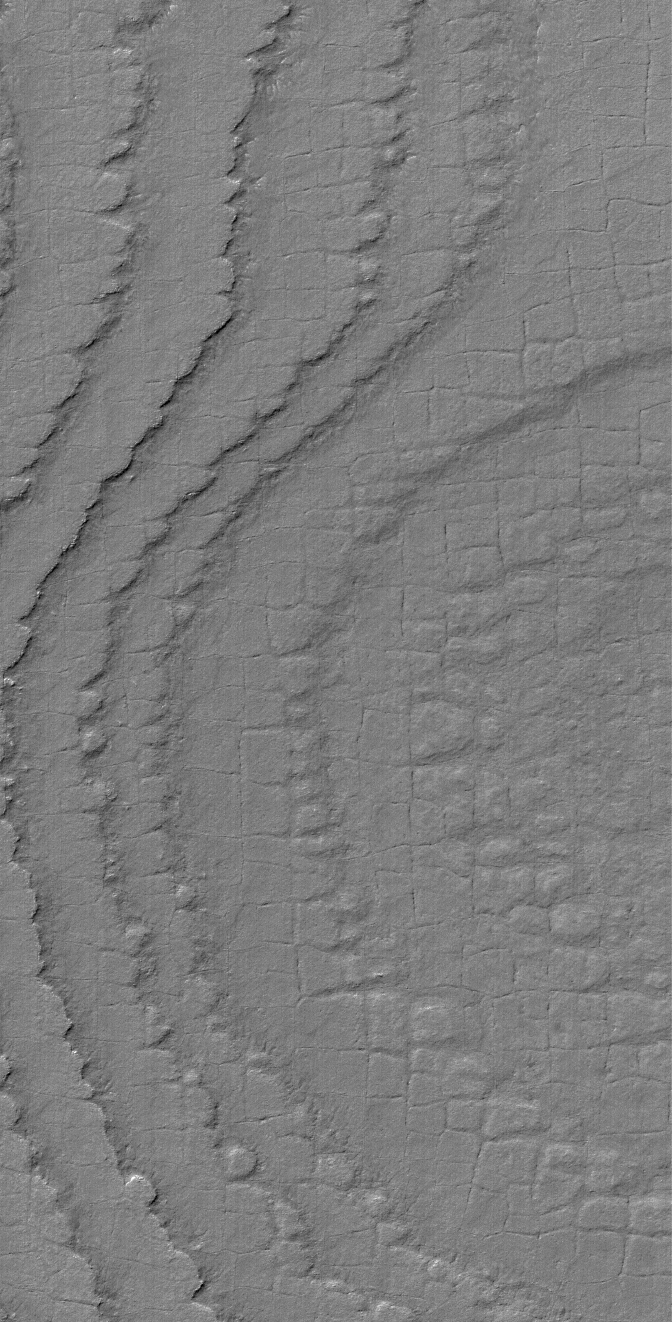

South Polar Terrain

25 July 2004
This Mars Global Surveyor (MGS) Mars Orbiter Camera (MOC) image shows layers broken-up by processes that form nearly square polygonal cracks and textures in the south polar region of Mars. Exactly how the polygons formed is anyone’s guess; typically, polygon patterns in the martian polar regions are taken to indicate the presence of ground ice, similar to polygons in the Earth’s arctic and antarctic regions. This picture is located near 86.4°S, 180.3°W, and is illuminated by sunlight from the upper left. The image covers an area about 3 km (1.9 mi) wide.

Credit: NASA/JPL/Malin Space Science Systems